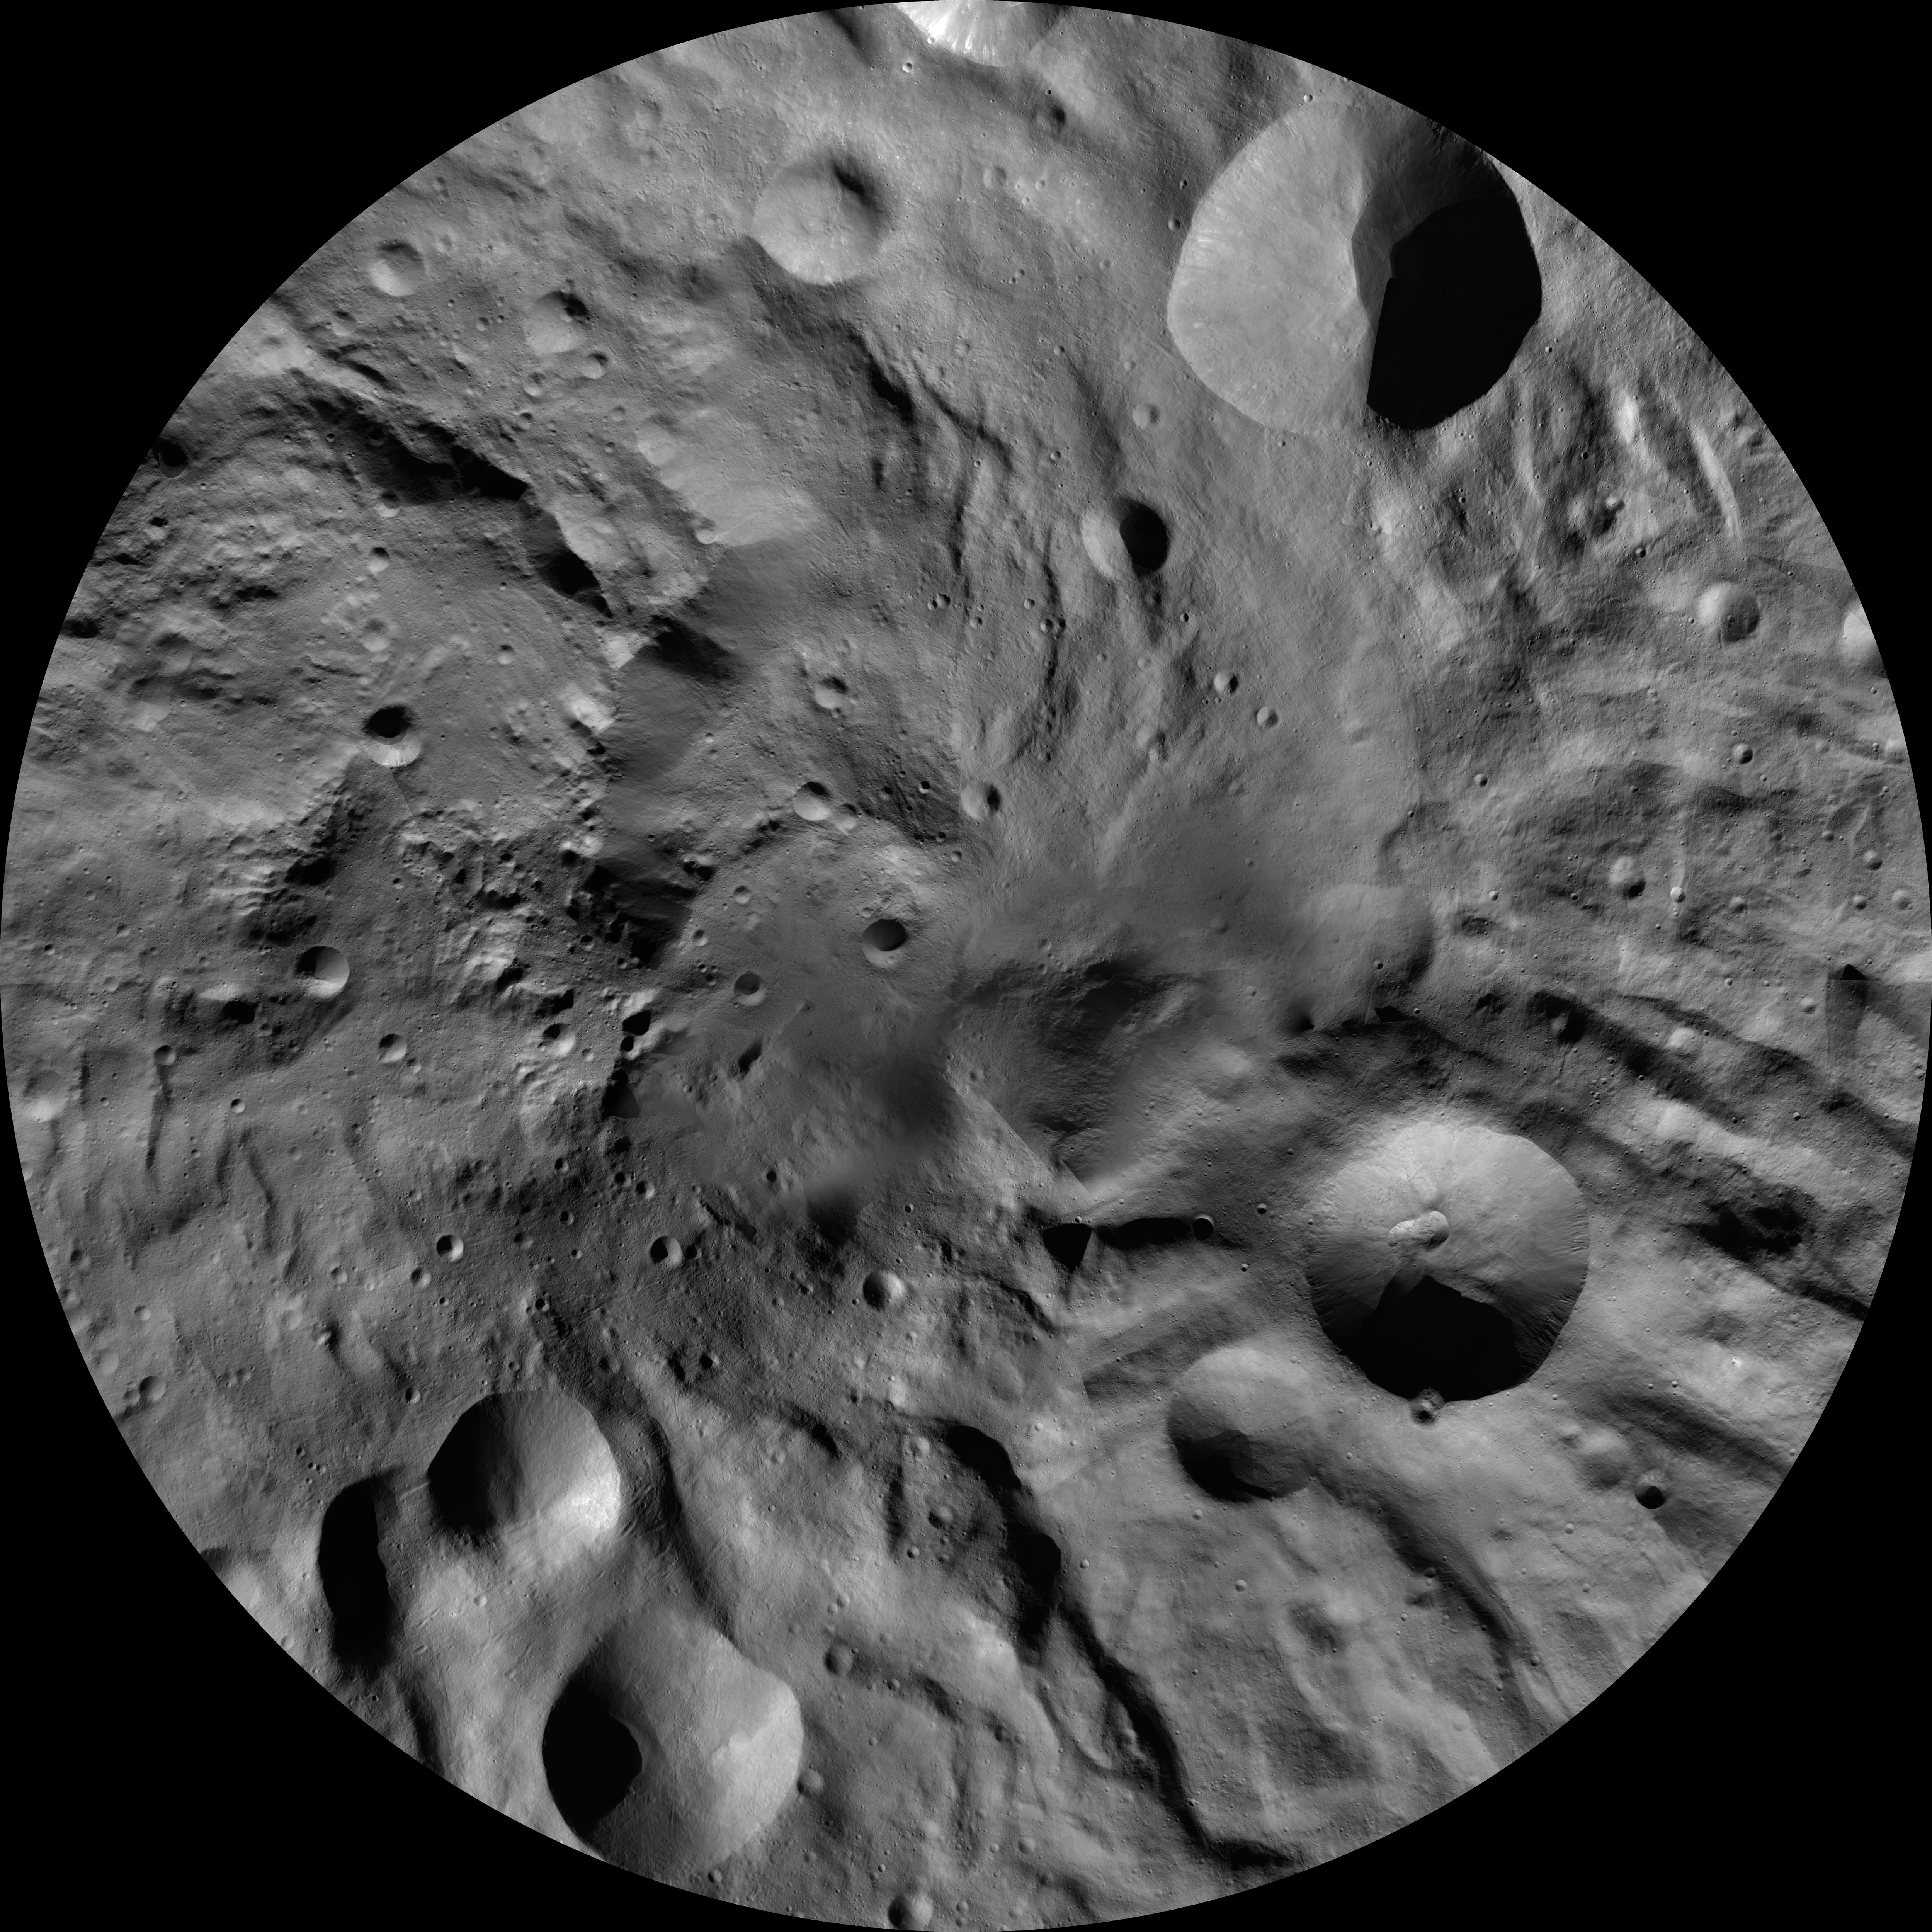

Rheasilvia AV-L-30

This image from the atlas of the giant asteroid Vesta was created from images taken as NASA’s Dawn mission flew around the object, also known as a protoplanet. The set of maps was created from mosaics of10,000 images from Dawn’s framing camera instrument, taken at a low altitude of about 130 miles (210 kilometers). This map is mostly at a scale about that of regional road touring maps, where every inch of map is equivalent to a little more than 3 miles of asteroid (one centimeter equals 2 kilometers).

The full atlas and full resolution file can be viewed at PIA17480. Also available is the Rheasilvia.

The Dawn mission to Vesta and Ceres is managed by NASA’s Jet Propulsion Laboratory, a division of the California Institute of Technology in Pasadena, for NASA’s Science Mission Directorate, Washington. The University of California, Los Angeles, is responsible for overall Dawn mission science. The Dawn framing cameras were developed and built under the leadership of the Max Planck Institute for Solar System Research, Katlenburg-Lindau, Germany, with significant contributions by DLR German Aerospace Center, Institute of Planetary Research, Berlin, and in coordination with the Institute of Computer and Communication Network Engineering, Braunschweig. The framing camera project is funded by the Max Planck Society, DLR and NASA.

Credit: NASA/JPL-Caltech/UCLA/MPS/DLR/IDA